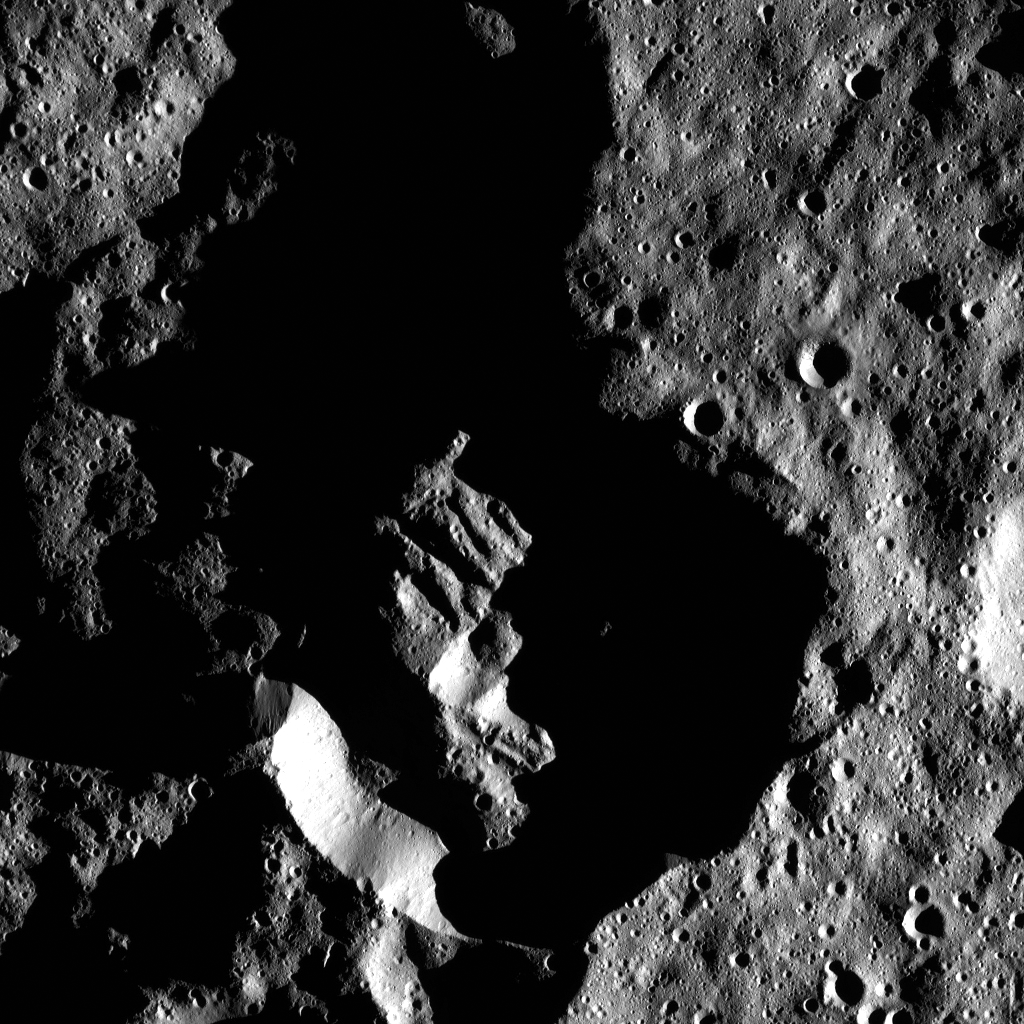

Dawn LAMO Image 92

This image shows Attis Crater on Ceres, which measures 14 miles (22 kilometers) in diameter. The long shadows in and around the crater reflect Attis’s far-southern location. The crater is centered at 73 degrees south, 257 east.

NASA’s Dawn spacecraft spotted Attis from its low-altitude mapping orbit, at a distance of about 240 miles (385 kilometers) above the surface. The image resolution is 120 feet (35 meters) per pixel. The image was taken on March 8, 2016.

Dawn’s mission is managed by JPL for NASA’s Science Mission Directorate in Washington. Dawn is a project of the directorate’s Discovery Program, managed by NASA’s Marshall Space Flight Center in Huntsville, Alabama. UCLA is responsible for overall Dawn mission science. Orbital ATK, Inc., in Dulles, Virginia, designed and built the spacecraft. The German Aerospace Center, the Max Planck Institute for Solar System Research, the Italian Space Agency and the Italian National Astrophysical Institute are international partners on the mission team.

Credit: NASA/JPL-Caltech/UCLA/MPS/DLR/IDA